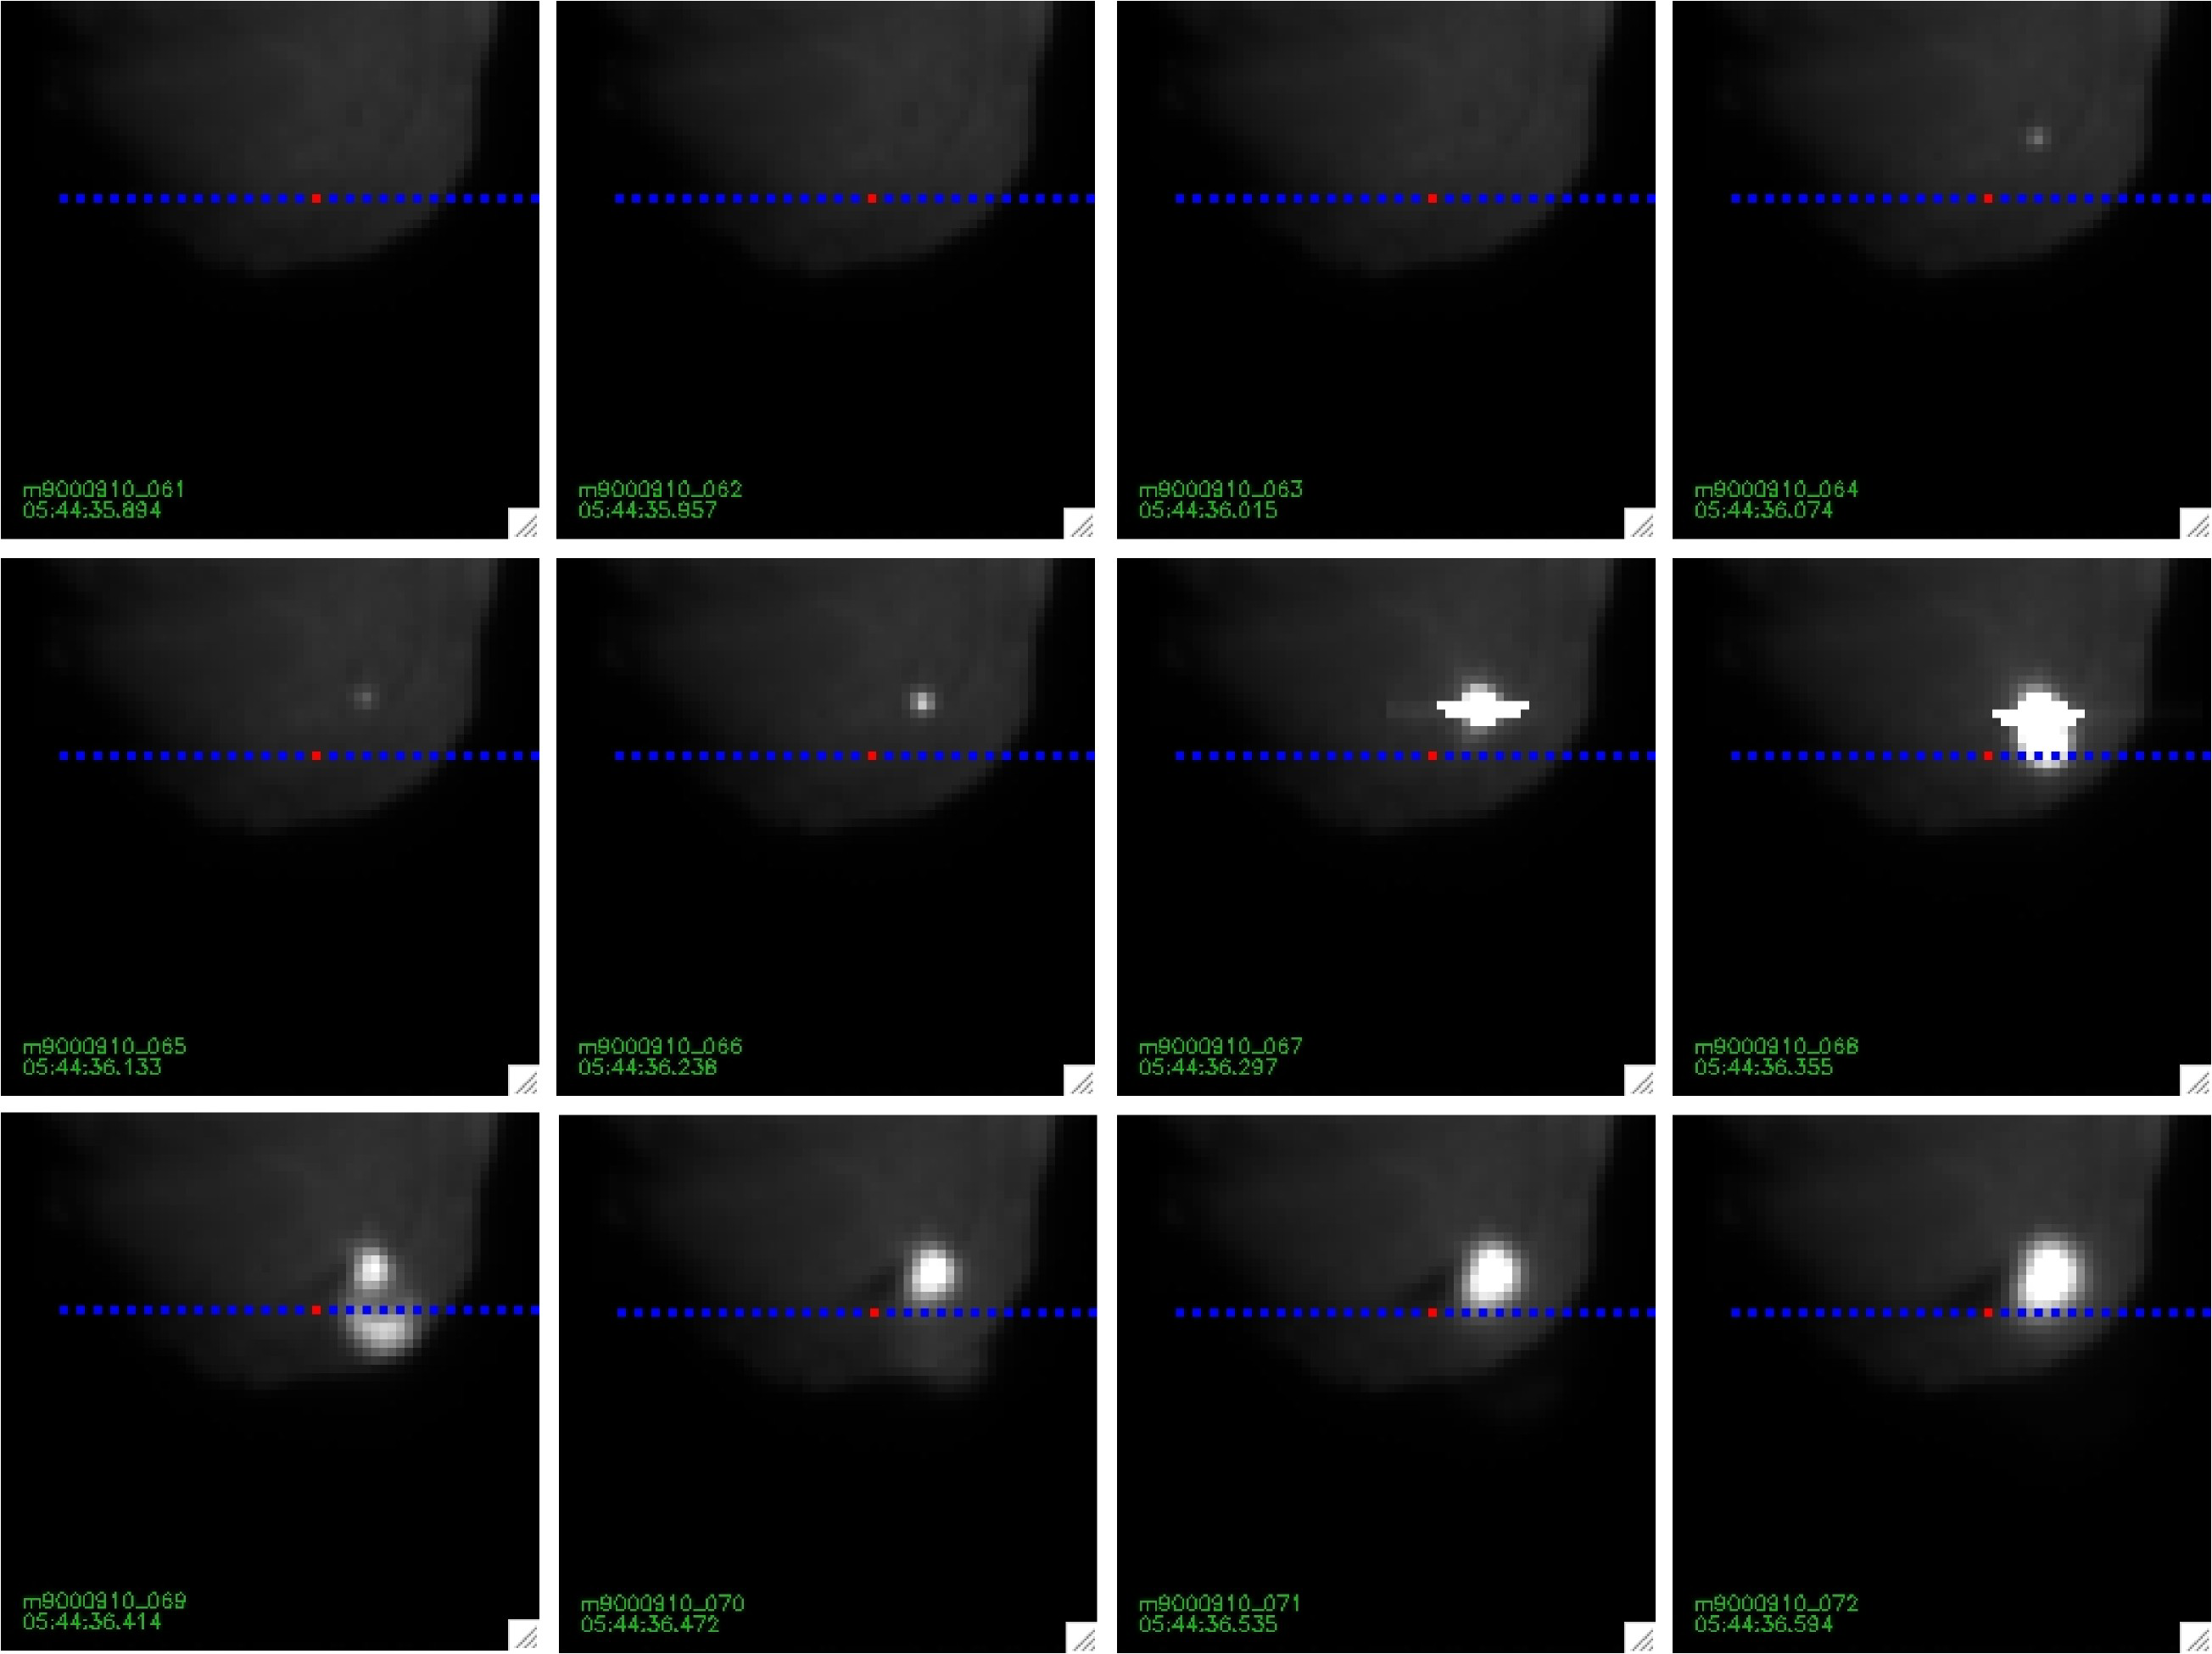

Tempel 1 Mission Update

Images of impact taken with the medium resolution imager. The blue dotted line is the position of the spectrometer’s slit. At each point along the slit, a spectrum exists that contains information about the constituents in the spectrometer’s field of view.

Credit: NASA/JPL-Caltech/UMD